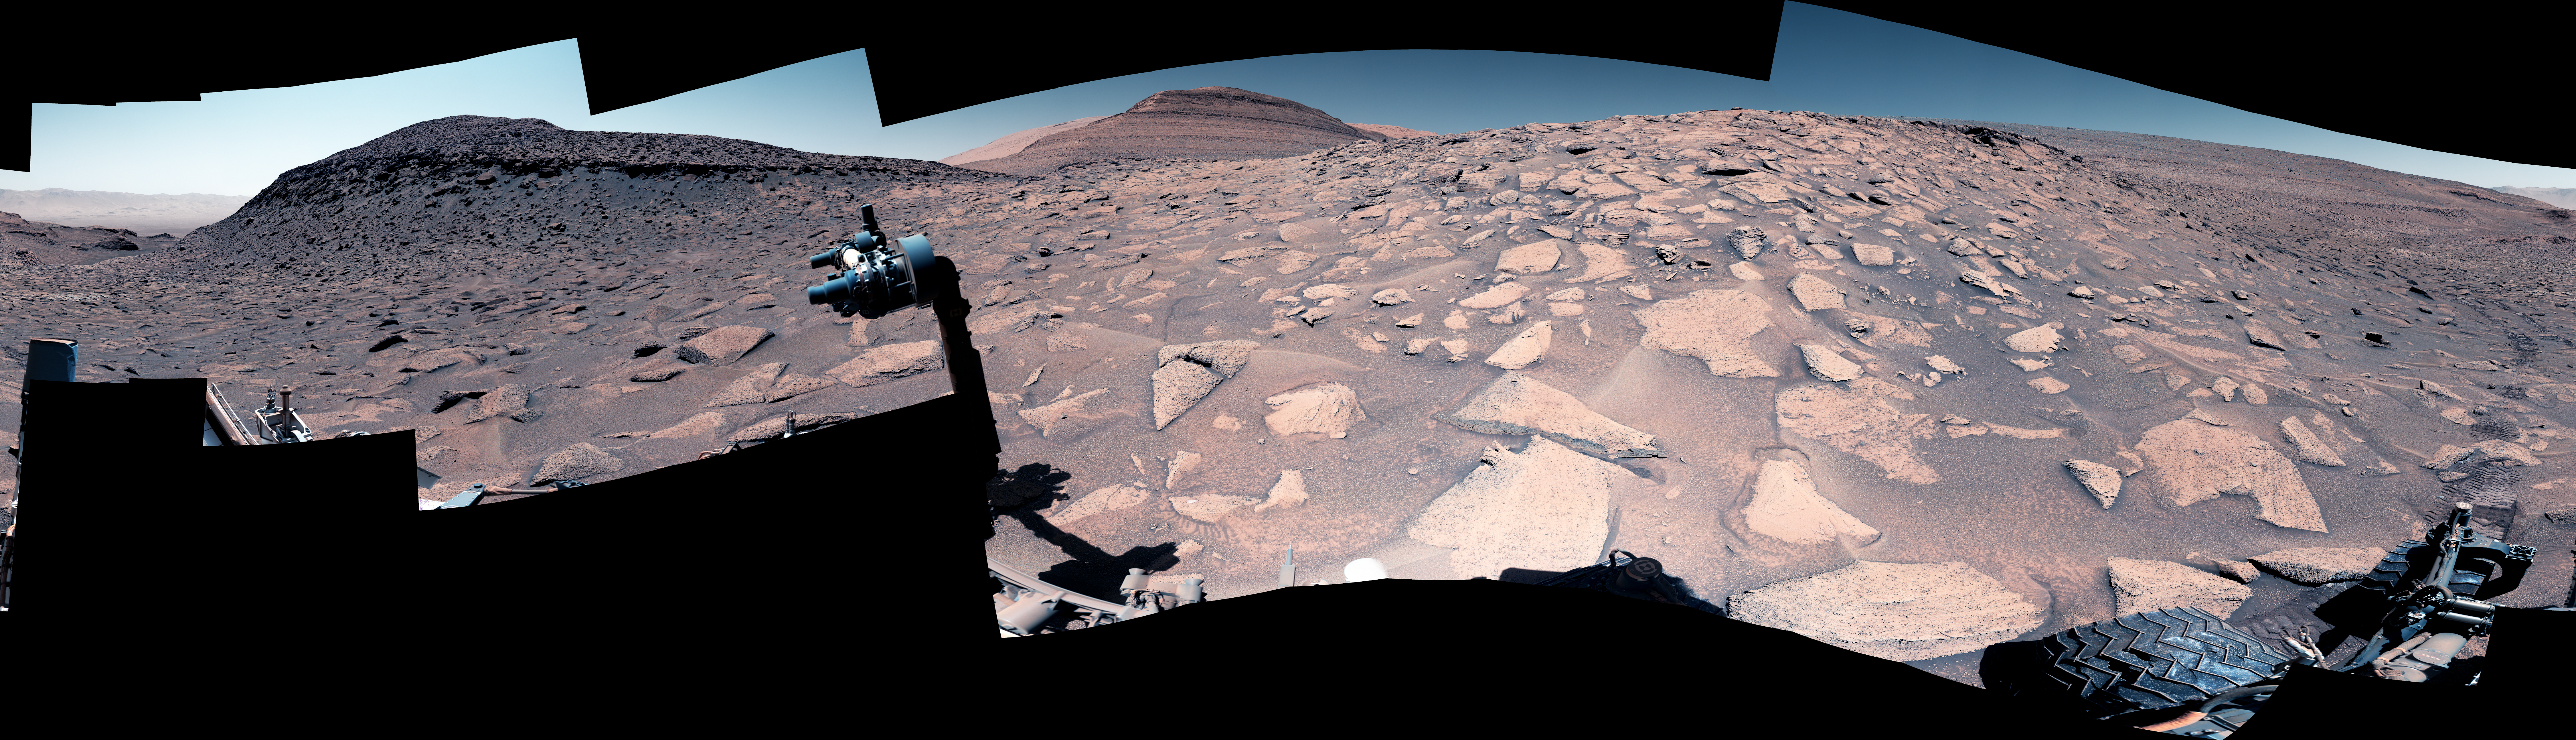

Curiosity’s View up a Challenging Slope

Maximum resolution PNG, 29163 x 8374 pixels (364 MB)

NASA’s Curiosity captured this view of a slope with a steep incline, slippery sand, and wheel-size boulders – factors that together made it the most difficult climb of the rover’s mission.

This 360-degree mosaic is made up of 145 images that were stitched together after being sent back to Earth from Mars. The mosaic was captured by Curiosity’s Mastcam on June 27, 2023, the 3,871st Martian day, or sol, of the mission. The color has been adjusted to match lighting conditions as the human eye would see them on Earth.

Curiosity was built by NASA’s Jet Propulsion Laboratory, which is managed by Caltech in Pasadena, California. JPL leads the mission on behalf of NASA’s Science Mission Directorate in Washington. Malin Space Science Systems in San Diego built and operates Mastcam.

Credit: NASA/JPL-Caltech/MSSS